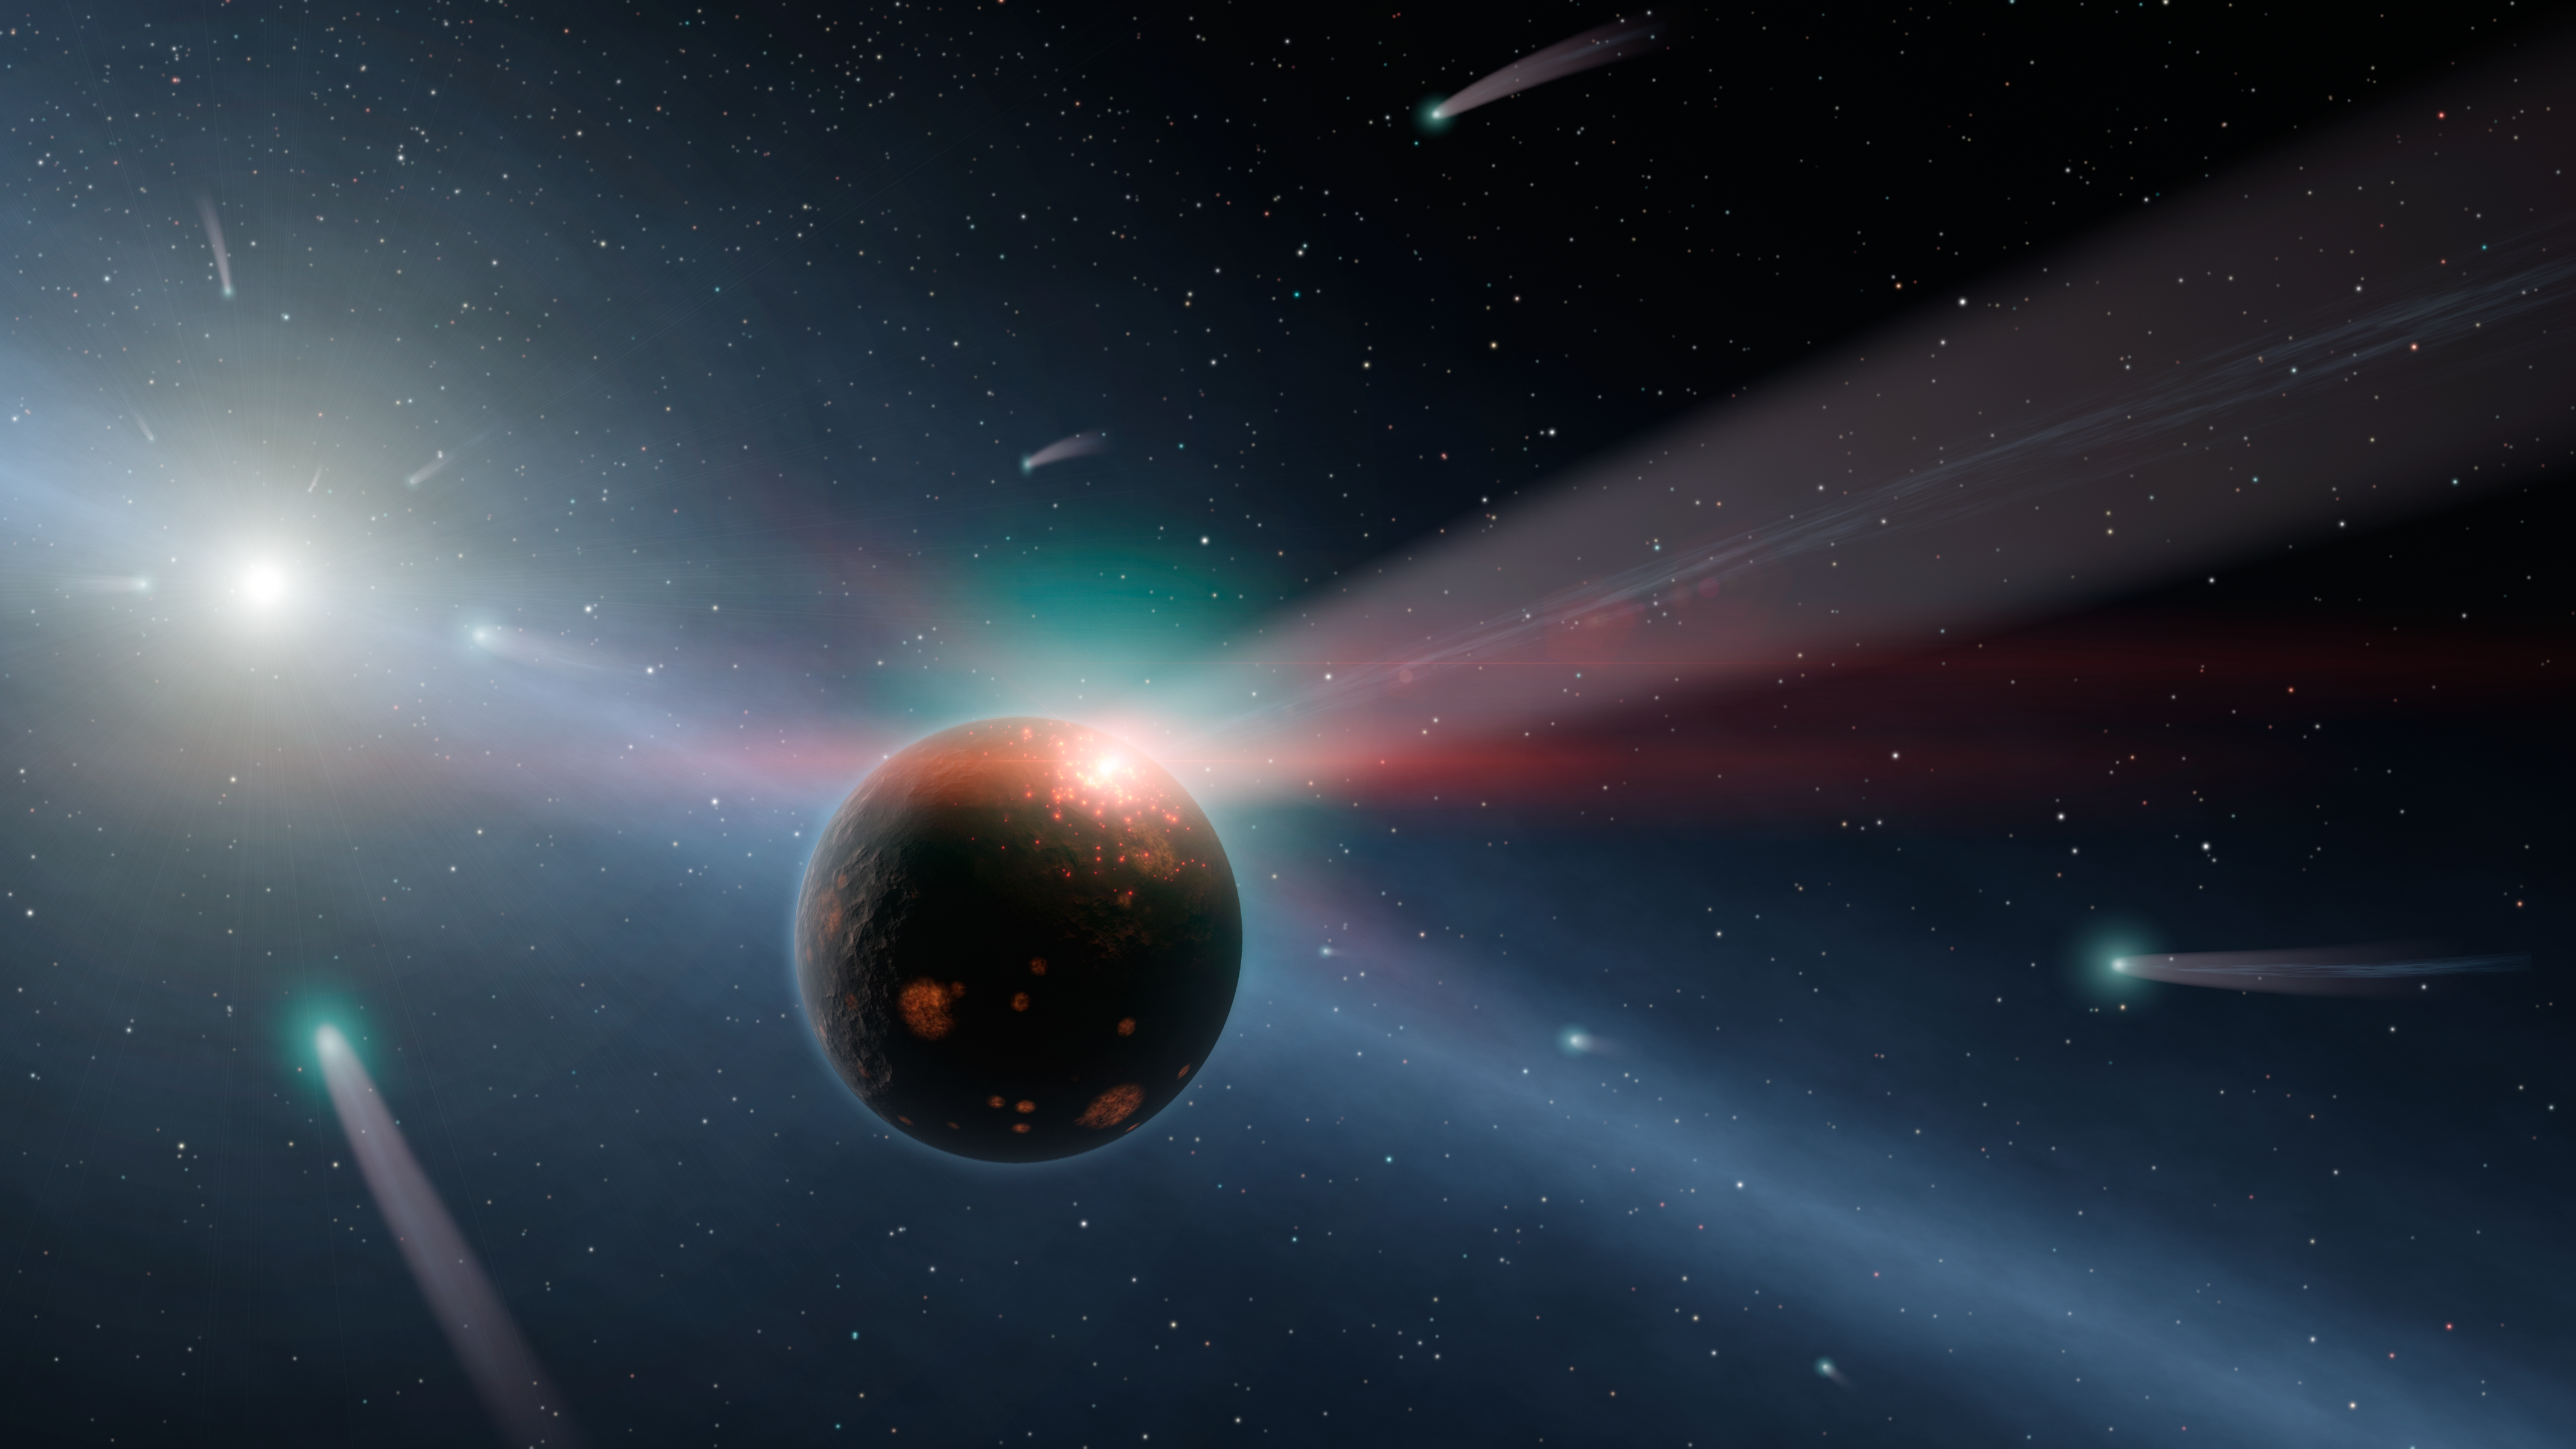

It’s Raining Comets (Artist’s Concept)

This artist’s conception illustrates a storm of comets around a star near our own, called Eta Corvi. Evidence for this barrage comes from NASA’s Spitzer Space Telescope, whose infrared detectors picked up indications that one or more comets was recently torn to shreds after colliding with a rocky body. In this artist’s conception, one such giant comet is shown smashing into a rocky planet, flinging ice- and carbon-rich dust into space, while also smashing water and organics into the surface of the planet. A glowing red flash captures the moment of impact on the planet. Yellow-white Eta Corvi is shown to the left, with still more comets streaming toward it.

Spitzer detected spectral signatures of water ice, organics and rock around Eta Corvi — key ingredients of comets. This is the first time that evidence for such a comet storm has been seen around another star. Eta Corvi is just about the right age, about one billion years old, to be experiencing a bombardment of comets akin to what occurred in our own solar system at 600 to 800 millions years of age, termed the Late Heavy Bombardment.

Scientists say the Late Heavy Bombardment was triggered in our solar system by the migration of our outer planets, which jostled icy comets about, sending some of them flying inward. The incoming comets scarred our moon and pummeled our inner planets. They may have even brought materials to Earth that helped kick start life.

Credit: NASA/JPL-Caltech